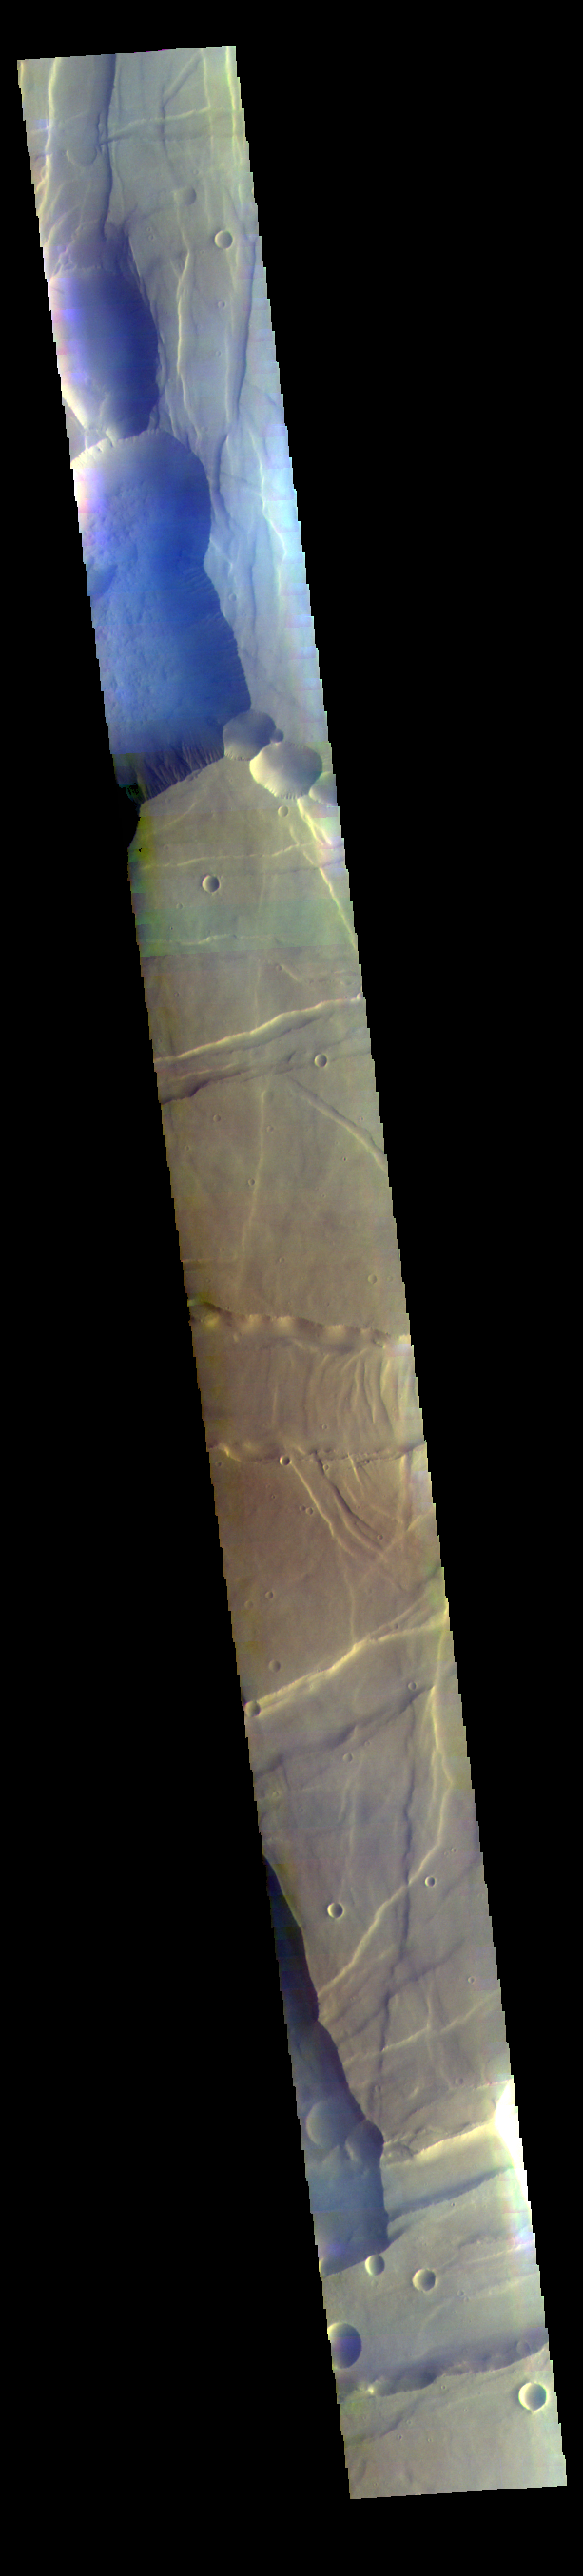

Noctis Labyrinthus False Color

This false color image covers part of Noctis Labyrinthus. The bluish tone in the lower elevation depressions may indicate atmospheric haze.

Credit: NASA/JPL-Caltech/ASU